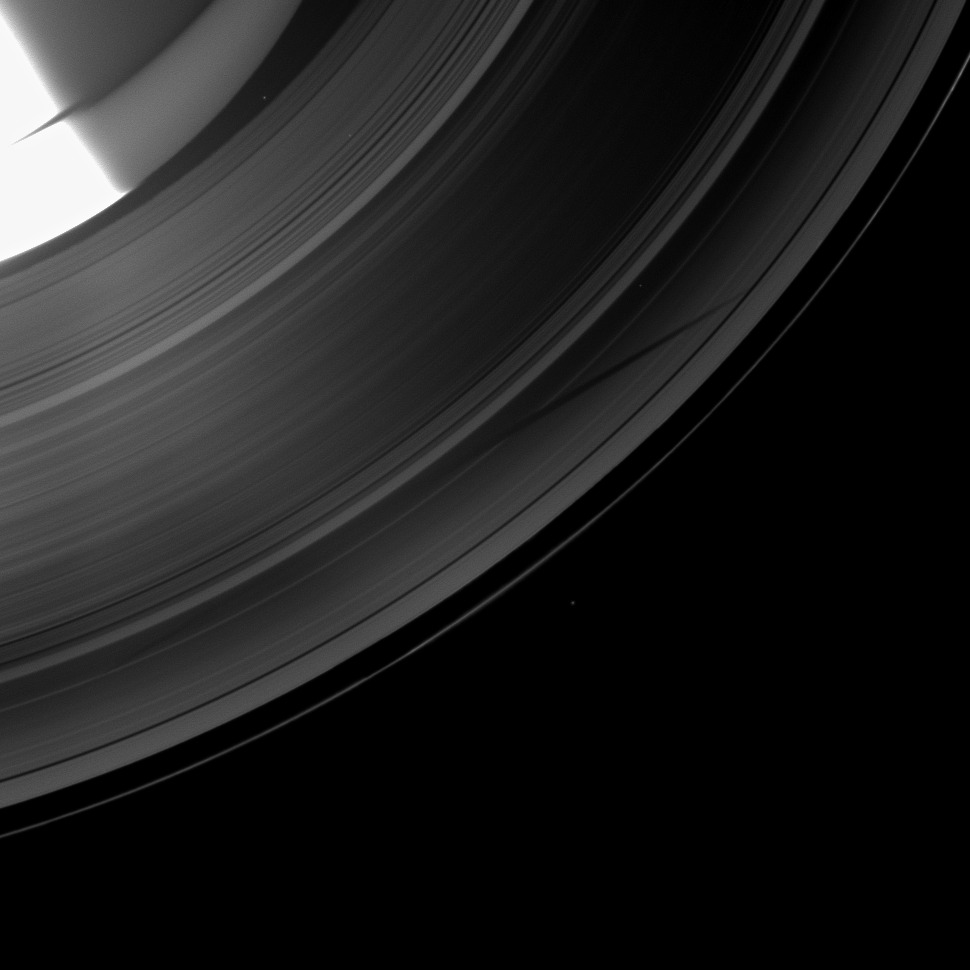

Sampling Saturn and a Shadow

The Cassini spacecraft shows a section of Saturn and its rings which includes a special treat made possible as the planet approaches its August 2009 equinox: the shadow of a moon cast on the rings.

The novel illumination geometry created as Saturn approaches its August 2009 equinox allows moons orbiting in or near the plane of Saturn’s equatorial rings to cast shadows onto the rings. These scenes are possible only during the few months before and after Saturn’s equinox, which occurs only once in about 15 Earth years. To learn more about this special time and to see movies of moons’ shadows moving across the rings, see PIA11651 and PIA11660.

The moon casting the shadow, Tethys, is not shown in the image. In the left-most part of the top of the image, Saturn is overexposed where it is lit by the sun. The rest of Saturn shown here is dimly lit by ringshine and light scattered through the rings. See PIA09912 for an image of Saturn under similar lighting.

Four background stars can be seen in the image.

This view looks toward the unilluminated side of the rings from about 52 degrees above the ringplane. The image was taken in visible light with the Cassini spacecraft wide-angle camera on June 15, 2009. The view was acquired at a distance of approximately 1.8 million kilometers (1.1 million miles) from Saturn and at a Sun-Saturn-spacecraft, or phase, angle of 89 degrees. Image scale is 103 kilometers (64 miles) per pixel.

The Cassini-Huygens mission is a cooperative project of NASA, the European Space Agency and the Italian Space Agency. The Jet Propulsion Laboratory, a division of the California Institute of Technology in Pasadena, manages the mission for NASA’s Science Mission Directorate, Washington, D.C. The Cassini orbiter and its two onboard cameras were designed, developed and assembled at JPL. The imaging operations center is based at the Space Science Institute in Boulder, Colo.

Credit: NASA/JPL/Space Science Institute